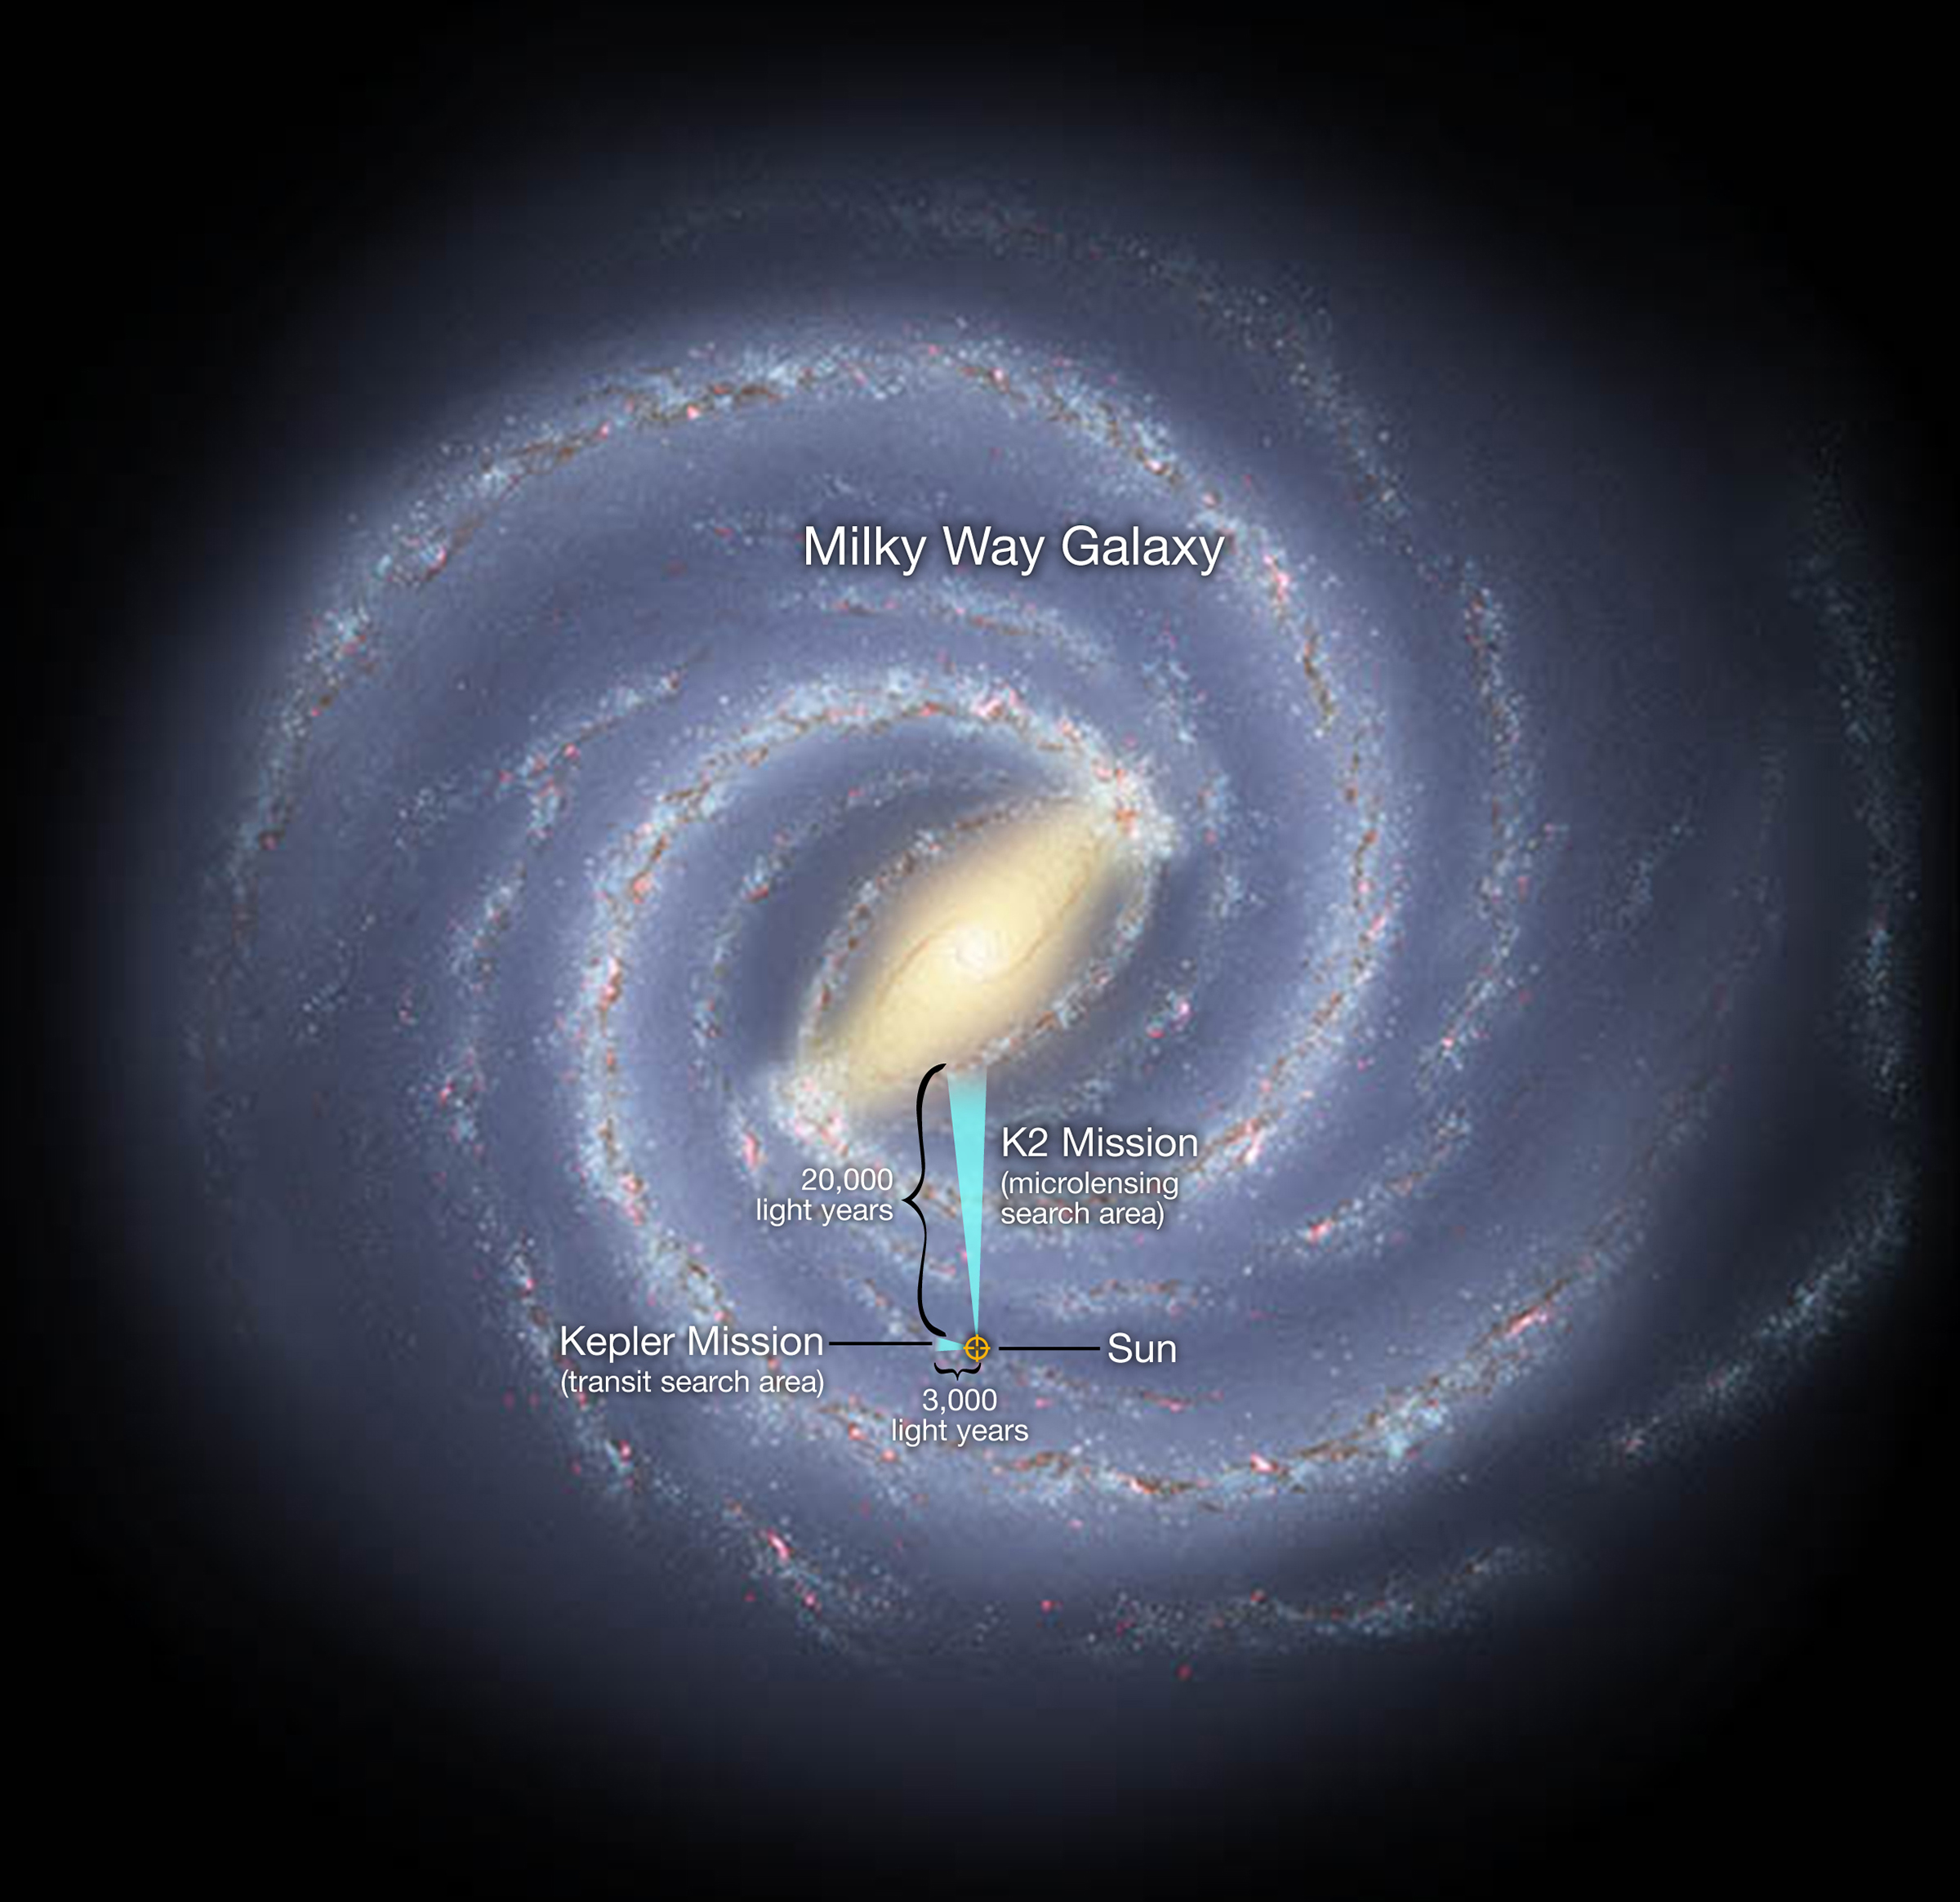

Map of Exoplanet Search Areas

In a global experiment in exoplanet observation, the K2 mission and Earth-based observatories on six continents will survey millions of stars toward the center of our Milky Way galaxy. Using a technique called gravitational microlensing, scientists will hunt for exoplanets that orbit far from their host star, such as Jupiter is to our sun, as well as free-floating exoplanets that wander between the stars. The method can find exoplanets that are up to 10 times more distant than those found by the original Kepler mission, which used the transit technique.

The artistic concept illustrates the relative locations of the search areas for NASA’s K2 and Kepler missions.

NASA Ames manages Kepler’s ground system development, mission operations and science data analysis. NASA’s Jet Propulsion Laboratory in Pasadena, Calif., managed Kepler mission development. Ball Aerospace & Technologies Corp. in Boulder, Colo., developed the Kepler flight system and supports mission operations with JPL at the Laboratory for Atmospheric and Space Physics at the University of Colorado in Boulder. The Space Telescope Science Institute in Baltimore archives, hosts and distributes the Kepler science data. Kepler is NASA’s 10th Discovery Mission and is funded by NASA’s Science Mission Directorate at the agency’s headquarters in Washington.

Credit: NASA/Ames/JPL-Caltech